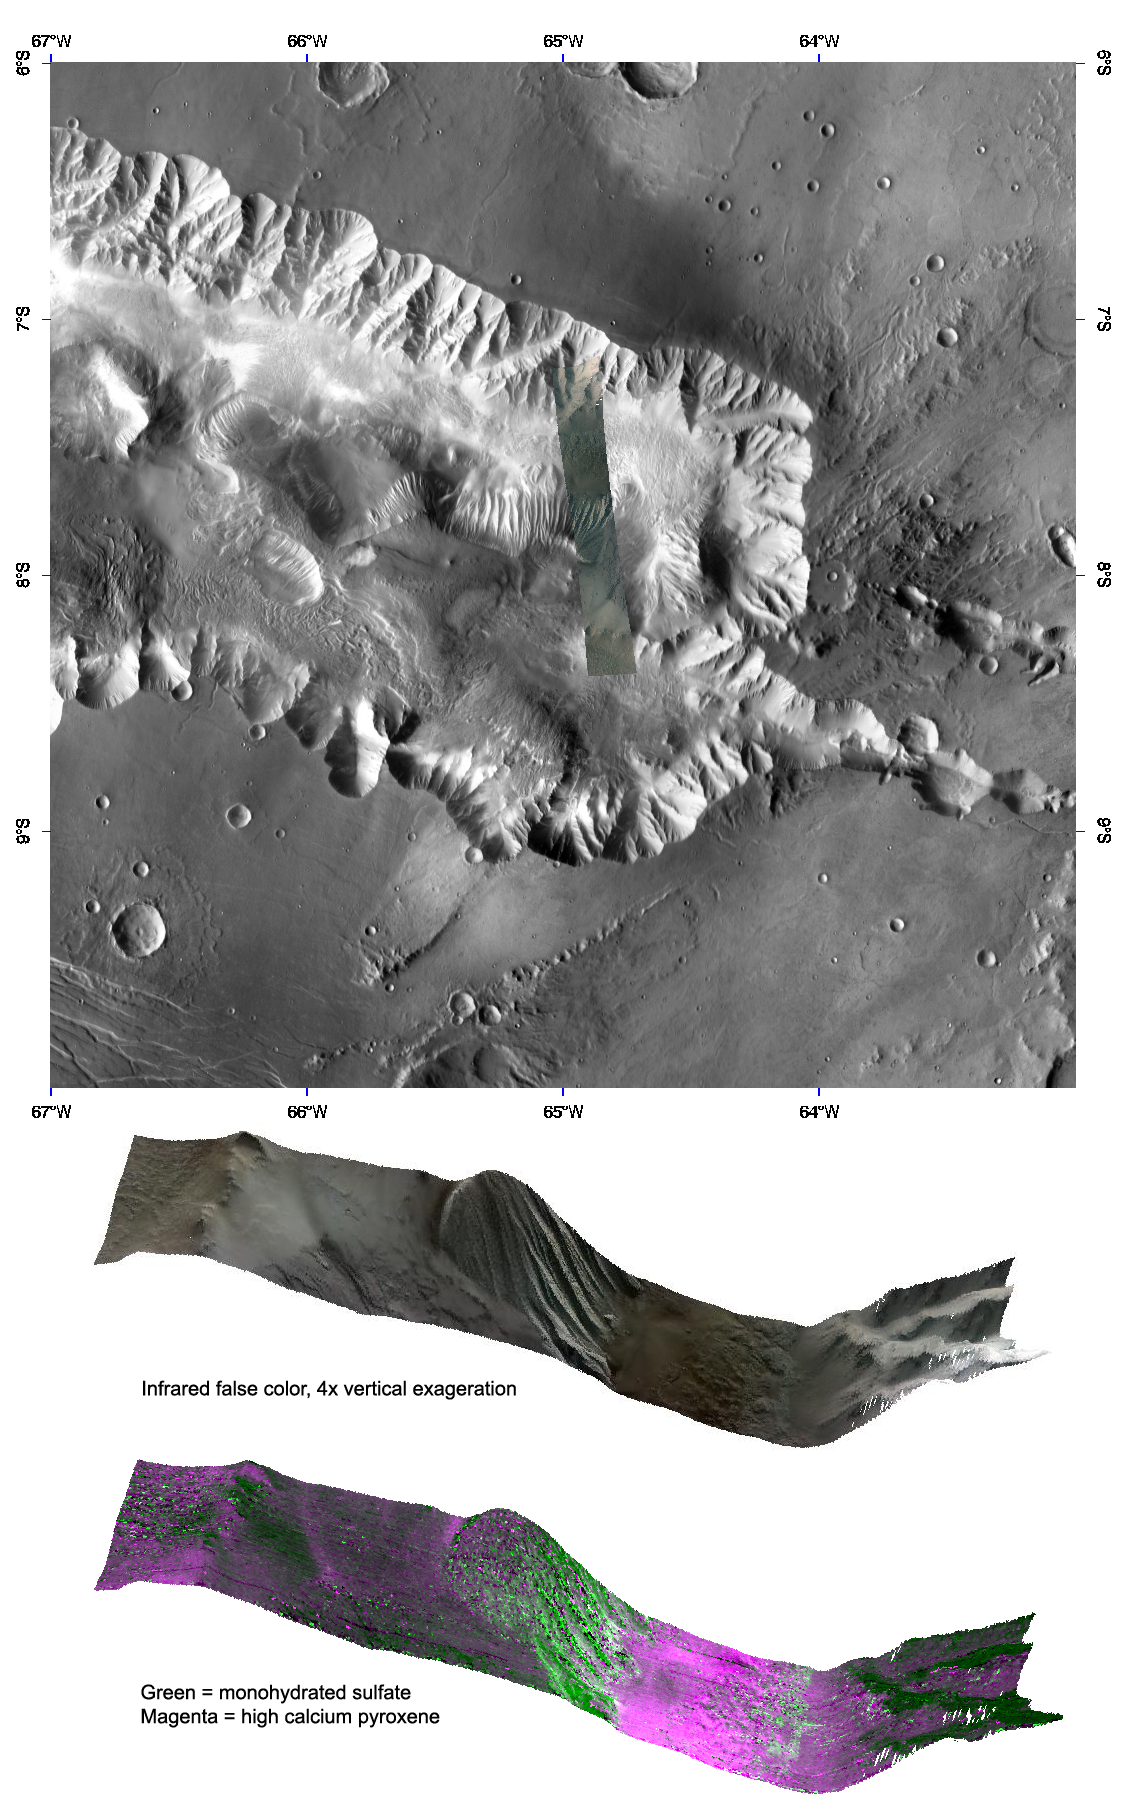

Eolian Features Provide a Glimpse of Candor Chasma Mineralology

This image of Candor Chasma’s eastern end was taken by the Compact Reconnaissance Imaging Spectrometer for Mars (CRISM) at 0655 UTC (2:55 a.m. EDT) on March 24, 2007. CRISM’s image captured 544 colors covering 0.36-3.92 micrometers, and shows features as small as 100 meters (330 feet) across. The region covered is roughly 10 kilometers (6.2 miles) at its narrowest point. Designed to look for a variety of materials on the walls and floor of Candor Chasma, this CRISM observation is somewhat unique in that it is extended along an extended path across the chasma floor to capture extra territory at the expense of spatial resolution.

Candor Chasma is a deep, elongated, steep-sided depression some 813 kilometers (505 miles) in length. It is one of two large chasmata that make up the northern end of the Valles Marineris system. The top image, which illustrates the long path CRISM’s cameras scanned to extend the observation in the along-track direction, shows the CRISM image on top of a mosaic of images from the Thermal Emission Imaging System (THEMIS) on Mars Odyssey. The lower two false-color images offer a glimpse of the topography and mineralogy contained within this large chasma. These views were constructed by draping the CRISM images over topography, and viewing the surface in perspective from the northeast. The southern part of CRISM’s swath (to the left) covers interior layered deposits along with low ridges (far left) that are an erosional remnant of the chasma wall. The northern end (to the right) reveals the older, eroded chasma wall material, as well as the chasma floor. White lines in the images represent gaps in the data due to the stretching of the image.

The erosive Martian wind appears to have removed dust and debris covering monohydrated sulfate-rich mineral deposits (bright green). Wind-abraded ridges of layered sediments (image center) reveal these deposits more readily, while ridges to the north and south also appear to retain more of a cover of obscuring dust.

CRISM is one of six science instruments on NASA’s Mars Reconnaissance Orbiter. Led by The Johns Hopkins University Applied Physics Laboratory, Laurel, Md., the CRISM team includes expertise from universities, government agencies and small businesses in the United States and abroad. NASA’s Jet Propulsion Laboratory, a division of the California Institute of Technology in Pasadena, manages the Mars Reconnaissance Orbiter and the Mars Science Laboratory for NASA’s Science Mission Directorate, Washington. Lockheed Martin Space Systems, Denver, built the orbiter.

Credit: NASA/JPL/JHUAPL/ASU